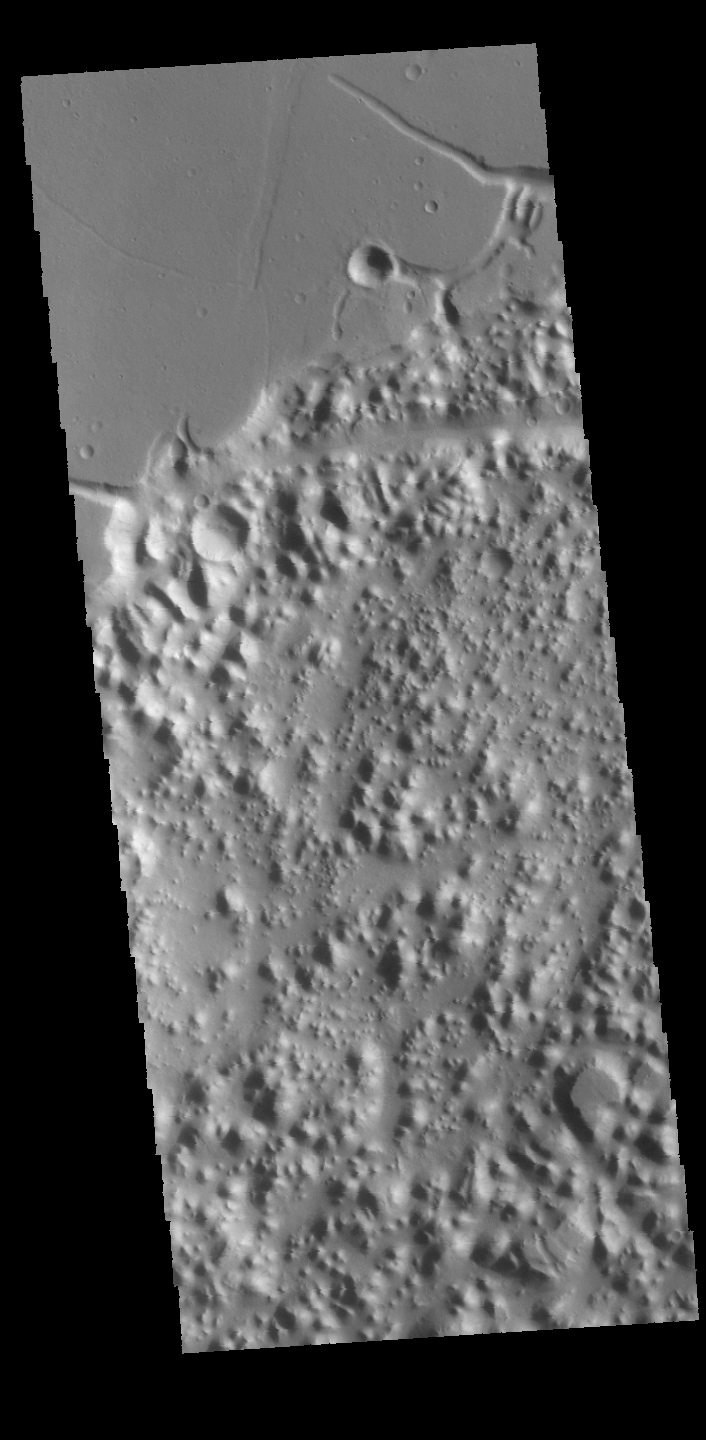

Nilus Chaos

This VIS image shows a portion of Nilus Chaos. Located north of Kasei Vallis, this chaos formed at the elevation boundary between Kasei Valles and the surrounding plains.

Credit: NASA/JPL-Caltech/ASU